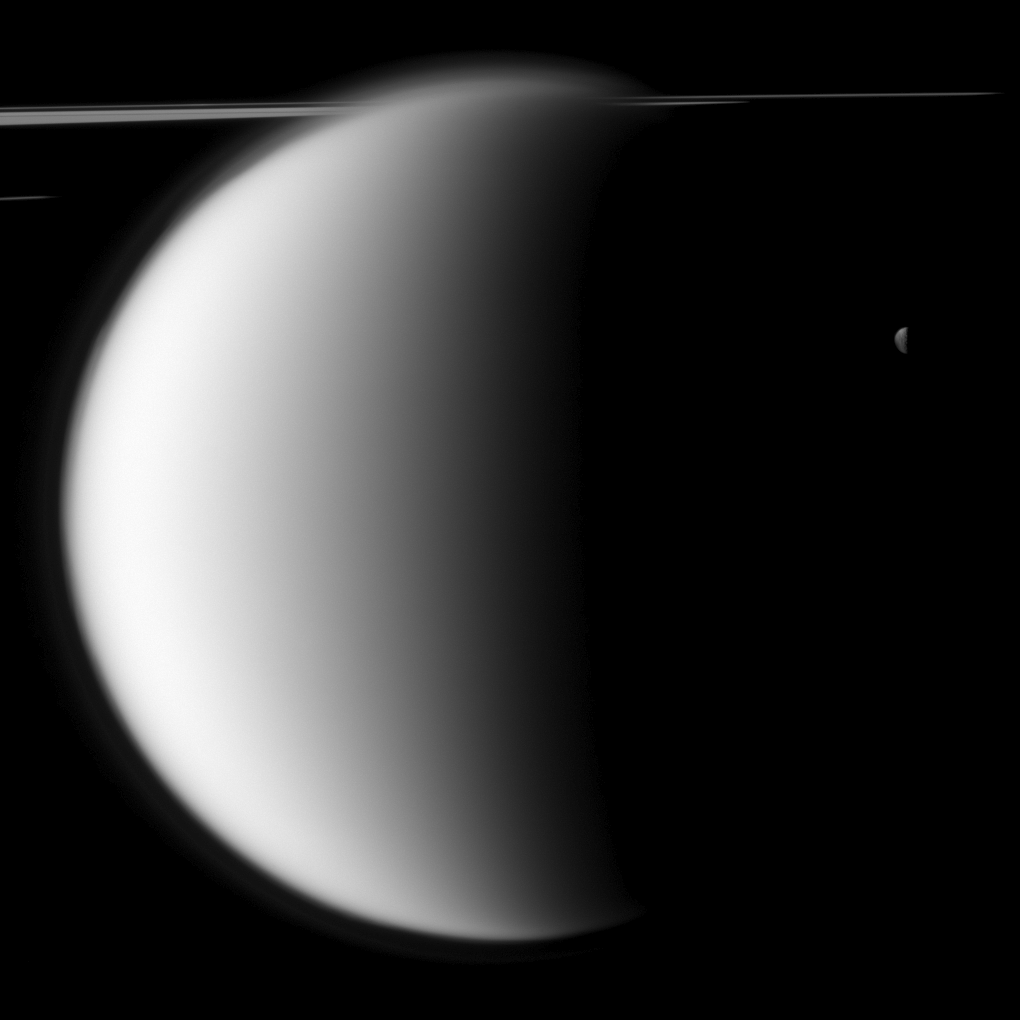

Big Obscures Small

The Cassini spacecraft captures a “mutual event” between Titan and Mimas in front of a backdrop of the planet’s rings. This image was snapped shortly before Saturn’s largest moon passed in front of and occulted the small moon Mimas, as seen from the spacecraft.

Mutual event observations such as this one, in which one moon passes close to or in front of another, help scientists refine their understanding of the orbits of Saturn’s moons. See PIA11692 to watch a movie of a mutual event.

Lit terrain seen on Titan (5,150 kilometers, or 3,200 miles across) is on the area between the trailing hemisphere and anti-Saturn side of the moon. On Mimas (396 kilometers, or 246 miles across), the lit terrain is on the moon’s Saturn-facing side.

This view looks toward the sunlit side of the rings from just above the ringplane. Part of the rings are in the shadow of Saturn.The view was obtained at a distance of approximately 1.1 million kilometers (684,000 miles) from Titan and 2.5 million kilometers (1.6 million miles) from Mimas. The image was taken in visible light with the Cassini spacecraft narrow-angle camera on Nov. 27, 2009. Scale on Titan is 7 kilometers (4 miles) per pixel. Scale on Mimas is 15 kilometers (9 miles) per pixel.

The Cassini-Huygens mission is a cooperative project of NASA, the European Space Agency and the Italian Space Agency. The Jet Propulsion Laboratory, a division of the California Institute of Technology in Pasadena, manages the mission for NASA’s Science Mission Directorate, Washington, D.C. The Cassini orbiter and its two onboard cameras were designed, developed and assembled at JPL. The imaging operations center is based at the Space Science Institute in Boulder, Colo.

Credit: NASA/JPL/Space Science Institute